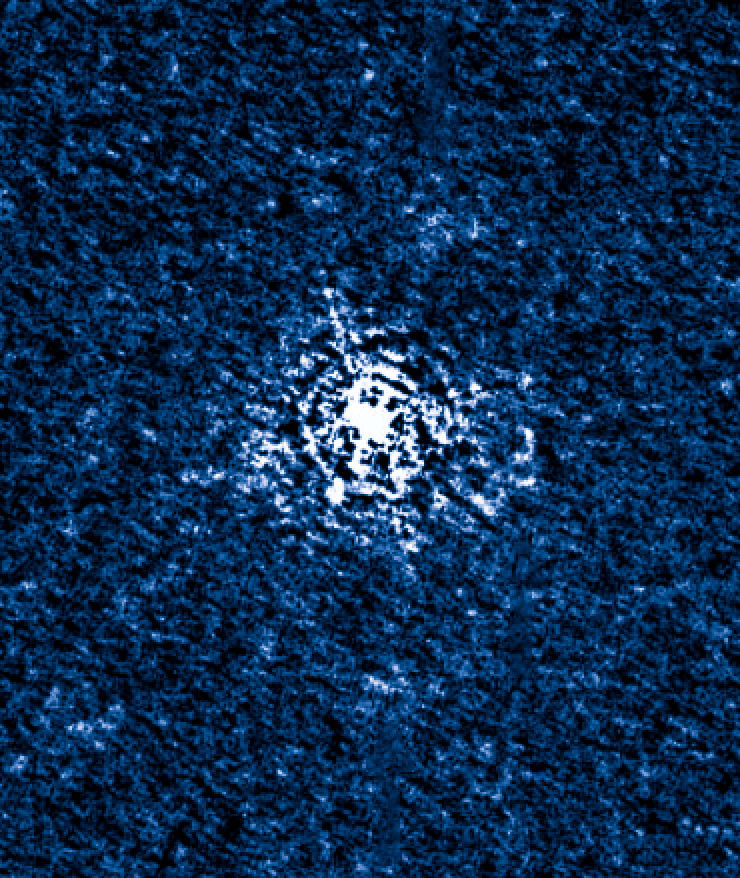

T Pyxidis Nov. 16, 2011

Object Name: T Pyx, T Pyxidis
Object Description: Recurrent Nova
Instrument: HST/WFC3 and HST/STIS
Filters: WFC3: F225W, F487N, F502N, F547M, F600LP, F656N, F658N, and FQ422M STIS: G430L and G750L

Credit: NASA, ESA, A. Crotts, J. Sokoloski, and H. Uthas (Columbia University), and S. Lawrence (Hofstra University)